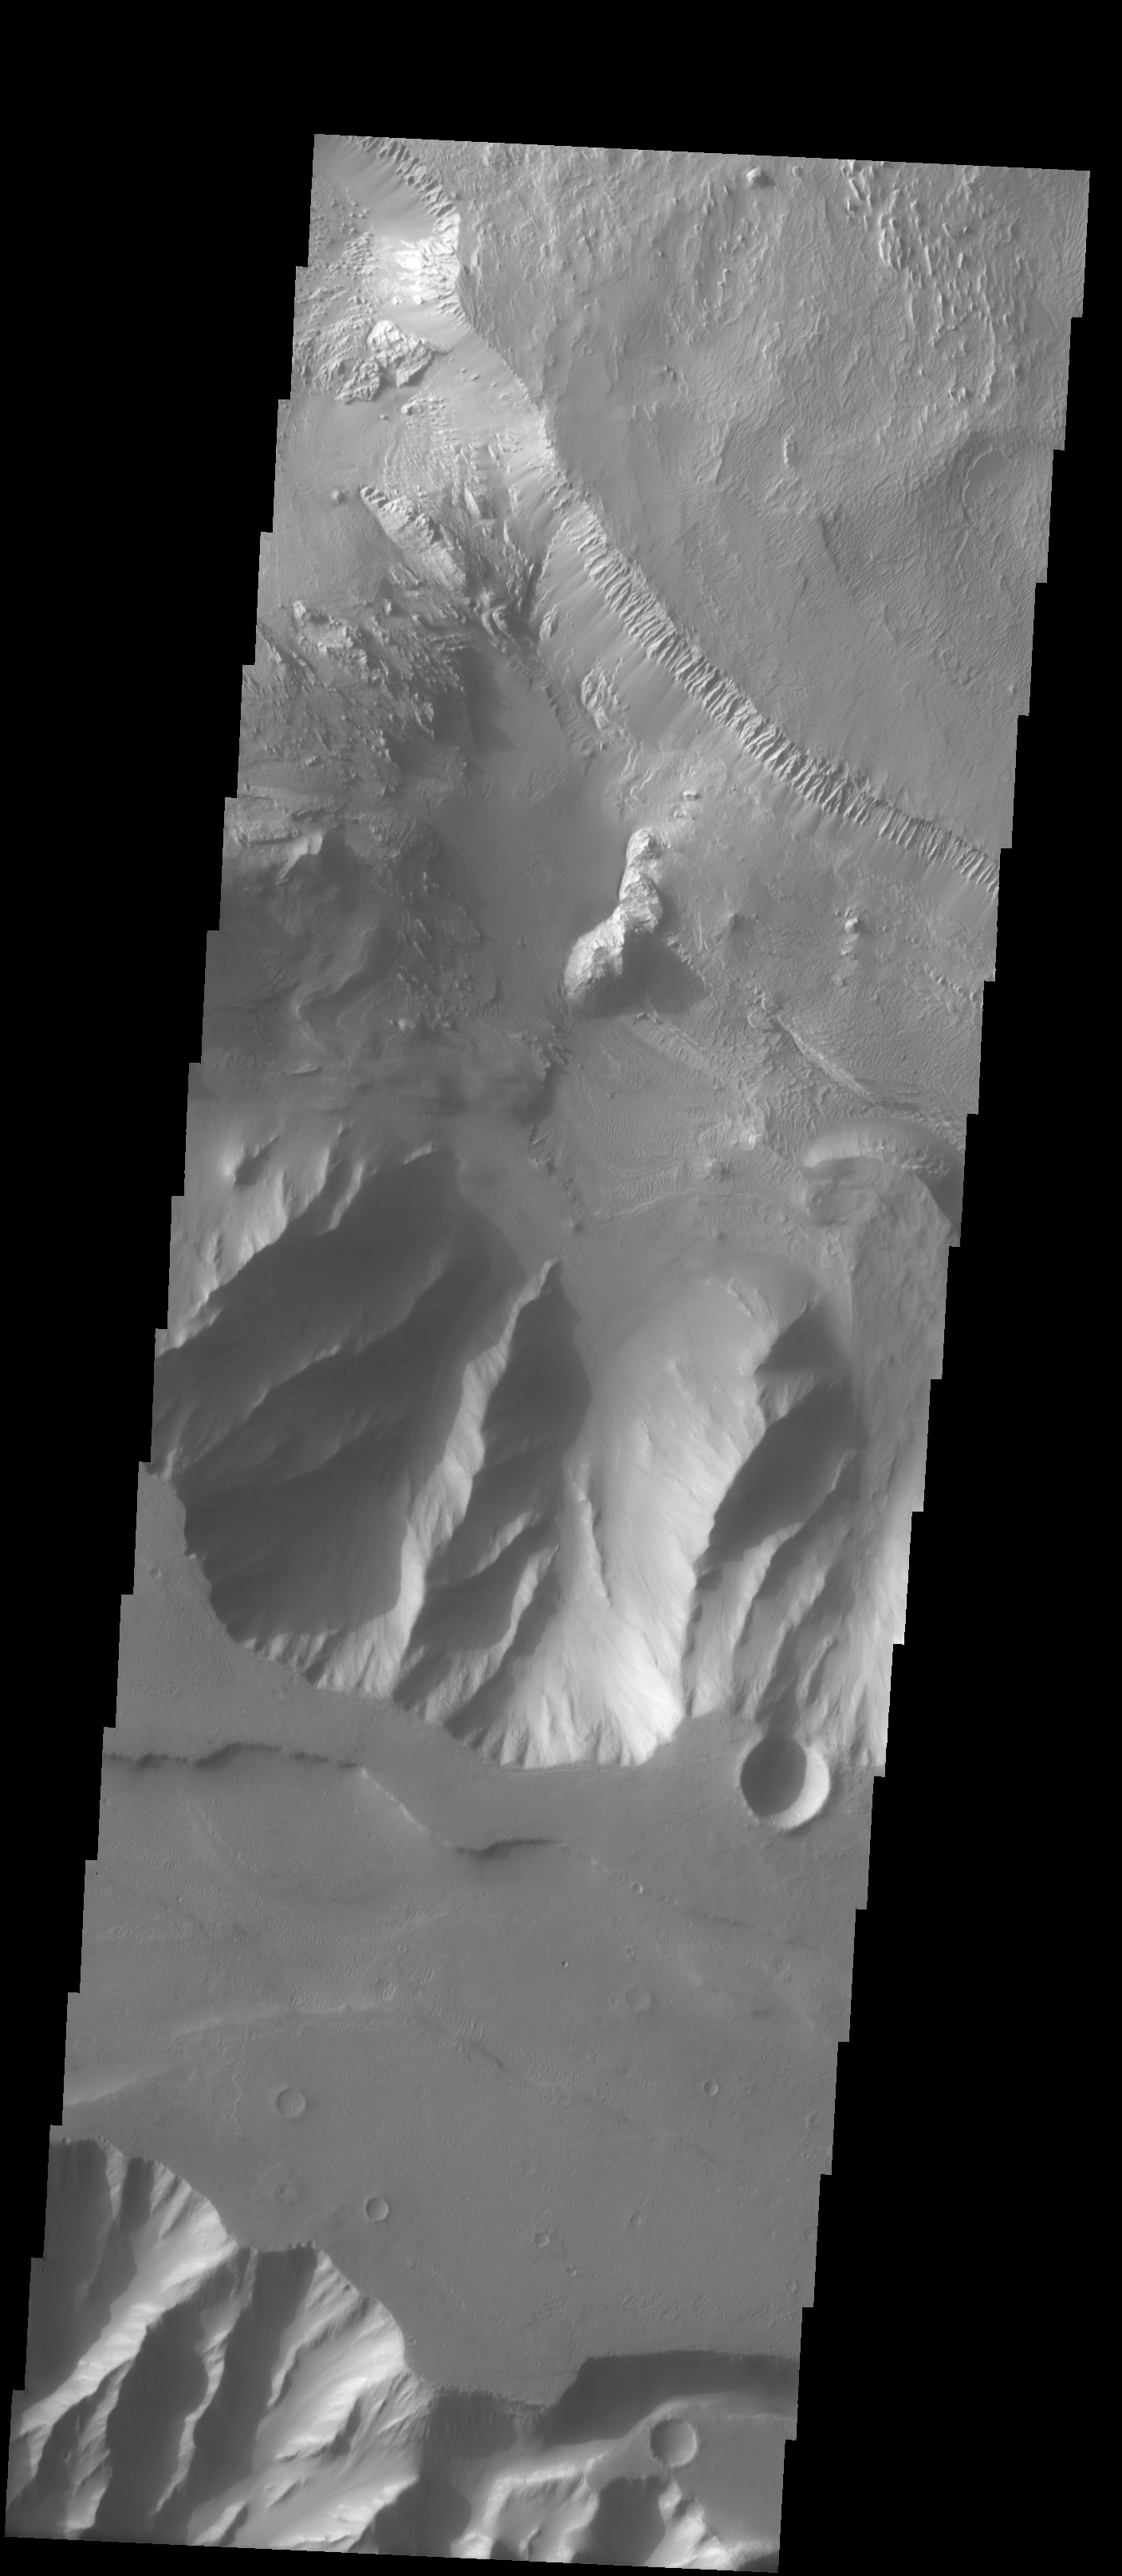

Where Ophir Meets Candor

The Odyssey spacecraft has taken some great pictures of Valles Marineris, the largest canyon in the solar system. If this canyon were on Earth, it would stretch from New York to Los Angeles. For the next several weeks, the Image of the Day will tour some of the canyons that make up this vast system. We will start with Ius Chasma in the west, and end with Coprates Chasma to the east. For more information on Vallis Marineris, please see http://mars.jpl.nasa.gov/mep/science/vm.html.

This image shows the bordering areas between Ophir Chasma (northern half) and Candor Chasma (southern half). Wind etched surfaces, and dunes are present on the floor of Ophir Chasma.

Image information: VIS instrument. Latitude -4.4, Longitude 286 East (74 West). 19 meter/pixel resolution.

Note: this THEMIS visual image has not been radiometrically nor geometrically calibrated for this preliminary release. An empirical correction has been performed to remove instrumental effects. A linear shift has been applied in the cross-track and down-track direction to approximate spacecraft and planetary motion. Fully calibrated and geometrically projected images will be released through the Planetary Data System in accordance with Project policies at a later time.

NASA’s Jet Propulsion Laboratory manages the 2001 Mars Odyssey mission for NASA’s Office of Space Science, Washington, D.C. The Thermal Emission Imaging System (THEMIS) was developed by Arizona State University, Tempe, in collaboration with Raytheon Santa Barbara Remote Sensing. The THEMIS investigation is led by Dr. Philip Christensen at Arizona State University. Lockheed Martin Astronautics, Denver, is the prime contractor for the Odyssey project, and developed and built the orbiter. Mission operations are conducted jointly from Lockheed Martin and from JPL, a division of the California Institute of Technology in Pasadena.

Credit: NASA/JPL/Arizona State University